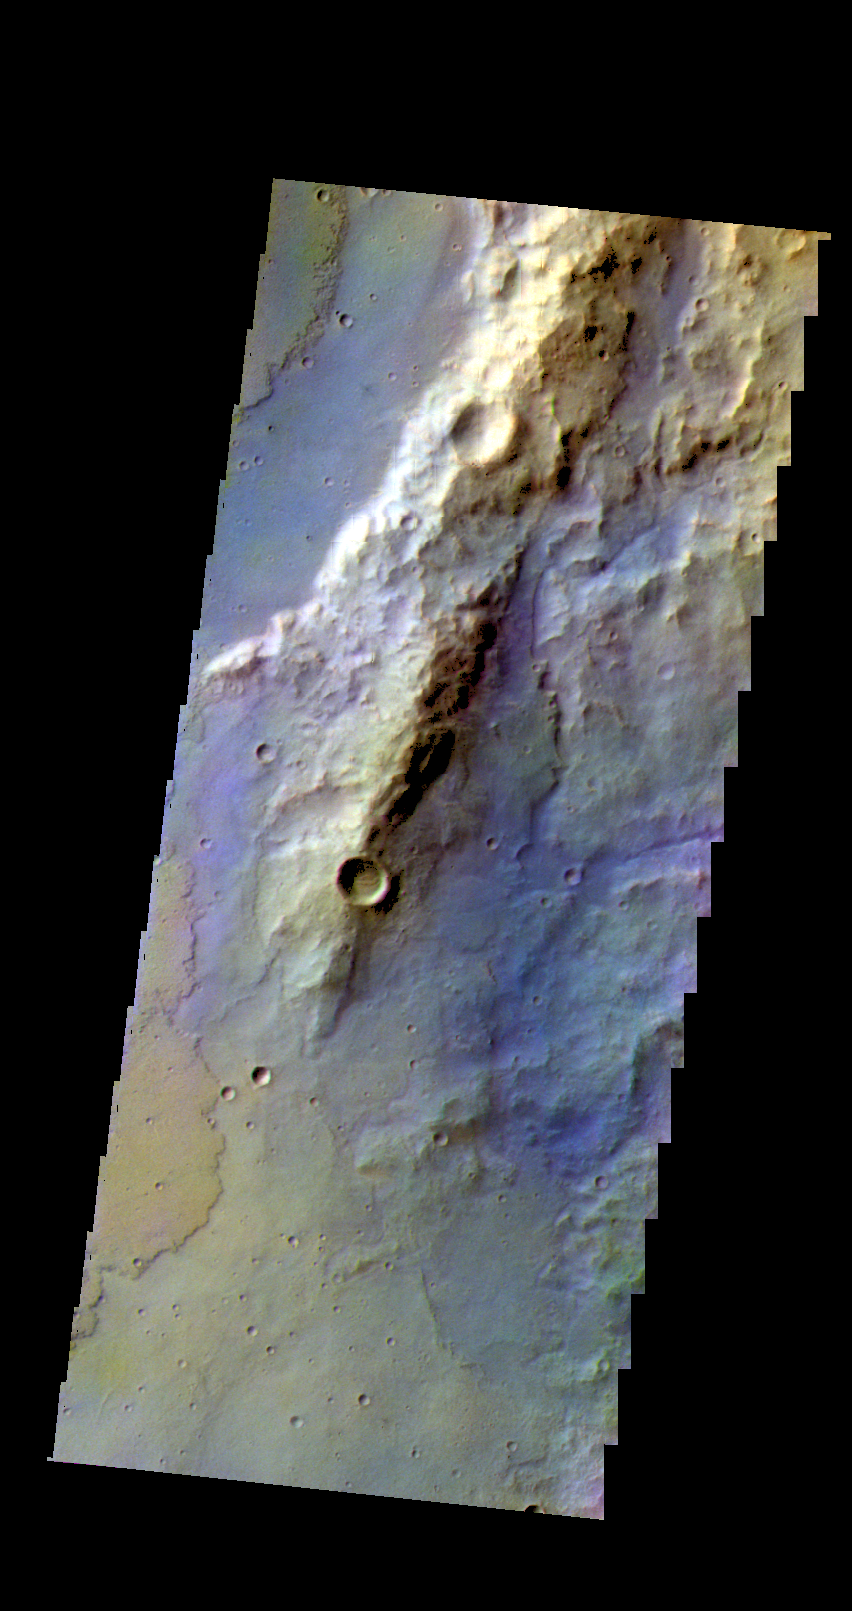

Terra Sirenum – False Color

The THEMIS camera contains 5 filters. The data from different filters can be combined in multiple ways to create a false color image. These false color images may reveal subtle variations of the surface not easily identified in a single band image. Today’s false color image shows part of Terra Sirenum.

Credit: NASA/JPL-Caltech/ASU